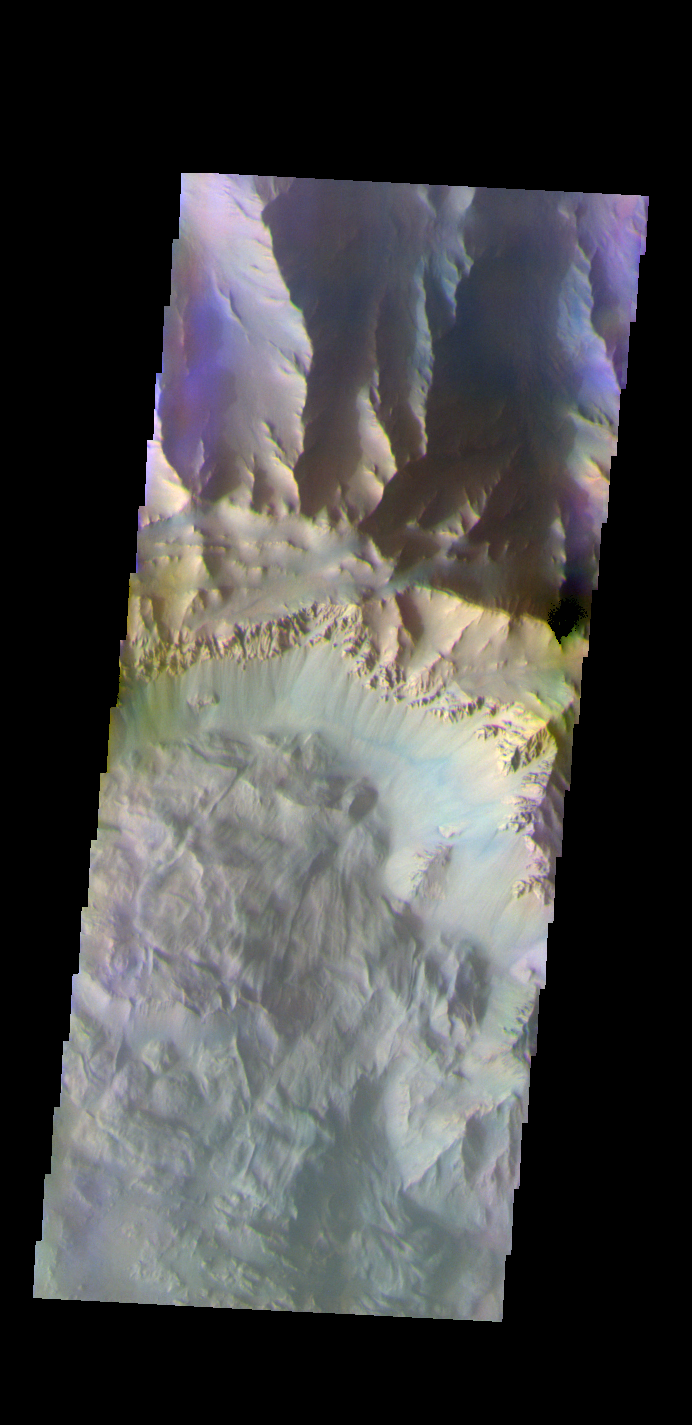

Coprates Chasma – False Color

The THEMIS VIS camera contains 5 filters. The data from different filters can be combined in multiple ways to create a false color image. These false color images may reveal subtle variations of the surface not easily identified in a single band image. Today’s false color image shows part of Coprates Chasma.

Credit: NASA/JPL-Caltech/ASU